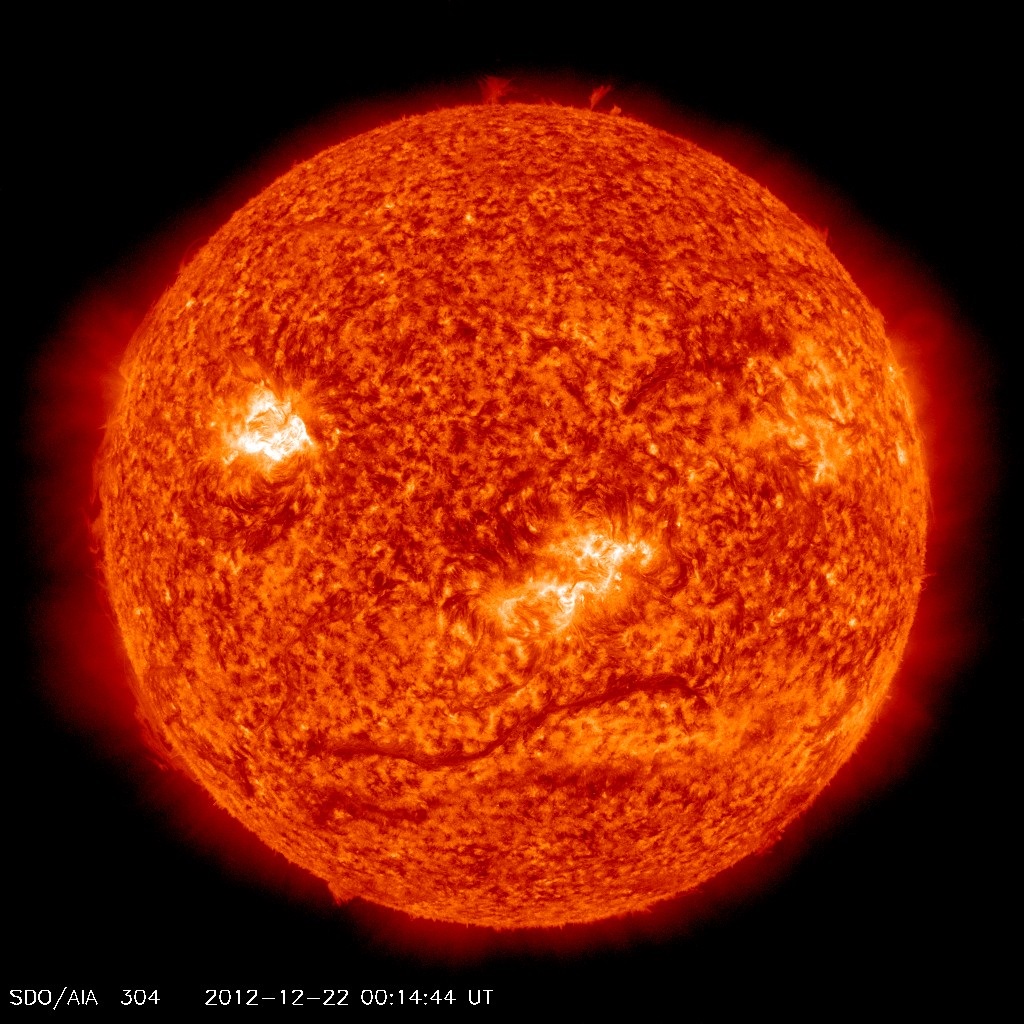

Dawning of A New Day on Dec. 22, 2012

Dec. 21, 2012 was not the end of the world, contrary to some of the common beliefs out there. NASA's SDO satellite captured this image of the SUN on 12-22-12 at 00:14 UTC as the time rolled over into the new day.

Credit: NASA/NOAA GOES Project